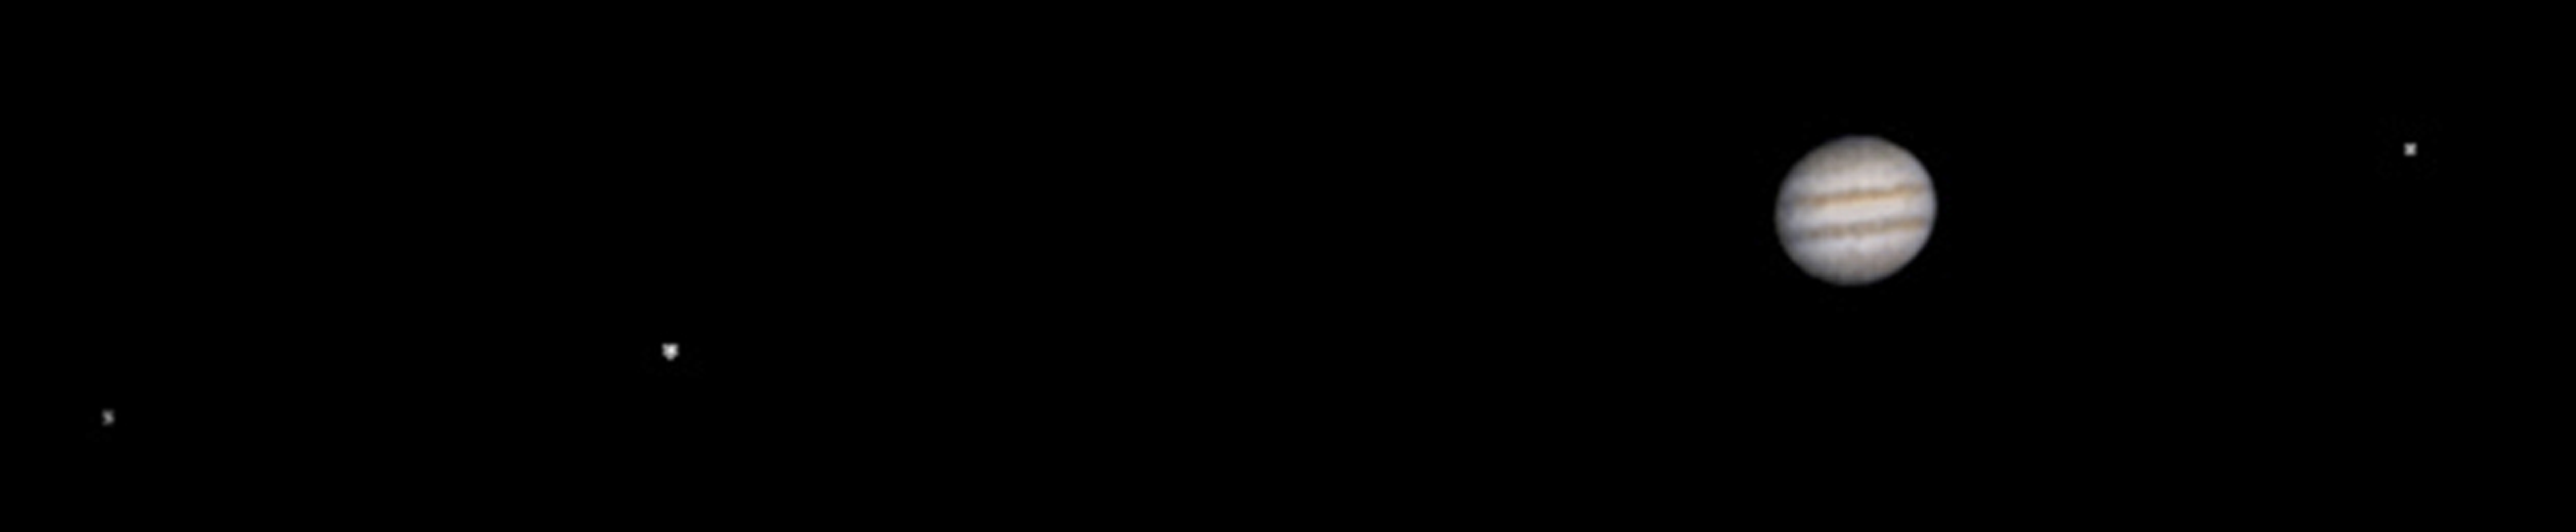

Jupiter and its Galilean Satellites as viewed from Mars

MGS MOC Release No. MOC2-368, 22 May 2003

Jupiter/Galilean Satellites: When Galileo first turned his telescope toward Jupiter four centuries ago, he saw that the giant planet had four large satellites, or moons. These, the largest of dozens of moons that orbit Jupiter, later became known as the Galilean satellites. The larger two, Callisto and Ganymede, are roughly the size of the planet Mercury; the smallest, Io and Europa, are approximately the size of Earth’s Moon. This MGS MOC image, obtained from Mars orbit on 8 May 2003, shows Jupiter and three of the four Galilean satellites: Callisto, Ganymede, and Europa. At the time, Io was behind Jupiter as seen from Mars, and Jupiter’s giant red spot had rotated out of view. This image has been specially processed to show both Jupiter and its satellites, since Jupiter, at an apparent magnitude of -1.8, was much brighter than the three satellites.

A note about the coloring process: The MGS MOC high resolution camera only takes grayscale (black-and-white) images. To “colorize” the image, a recent Cassini image acquired during its Jupiter flyby was used to color the MOC Jupiter picture. The procedure used was as follows: the Cassini color image was converted from 24-bit color to 8-bit color using a JPEG to GIF conversion program. The 8-bit color image was converted to 8-bit grayscale and an associated lookup table mapping each gray value of that image to a red-green-blue color triplet (RGB). Each color triplet was root-sum-squared (RSS), and sorted in increasing RSS value. These sorted lists were brightness-to-color maps for their respective images. Each brightness-to-color map was then used to convert the 8-bit grayscale MOC image to an 8-bit color image. This 8-bit color image was then converted to a 24-bit color image. The color image was edited to return the background to black. Jupiter’s Galilean Satellites were not colored.

Credit: NASA/JPL/Malin Space Science Systems